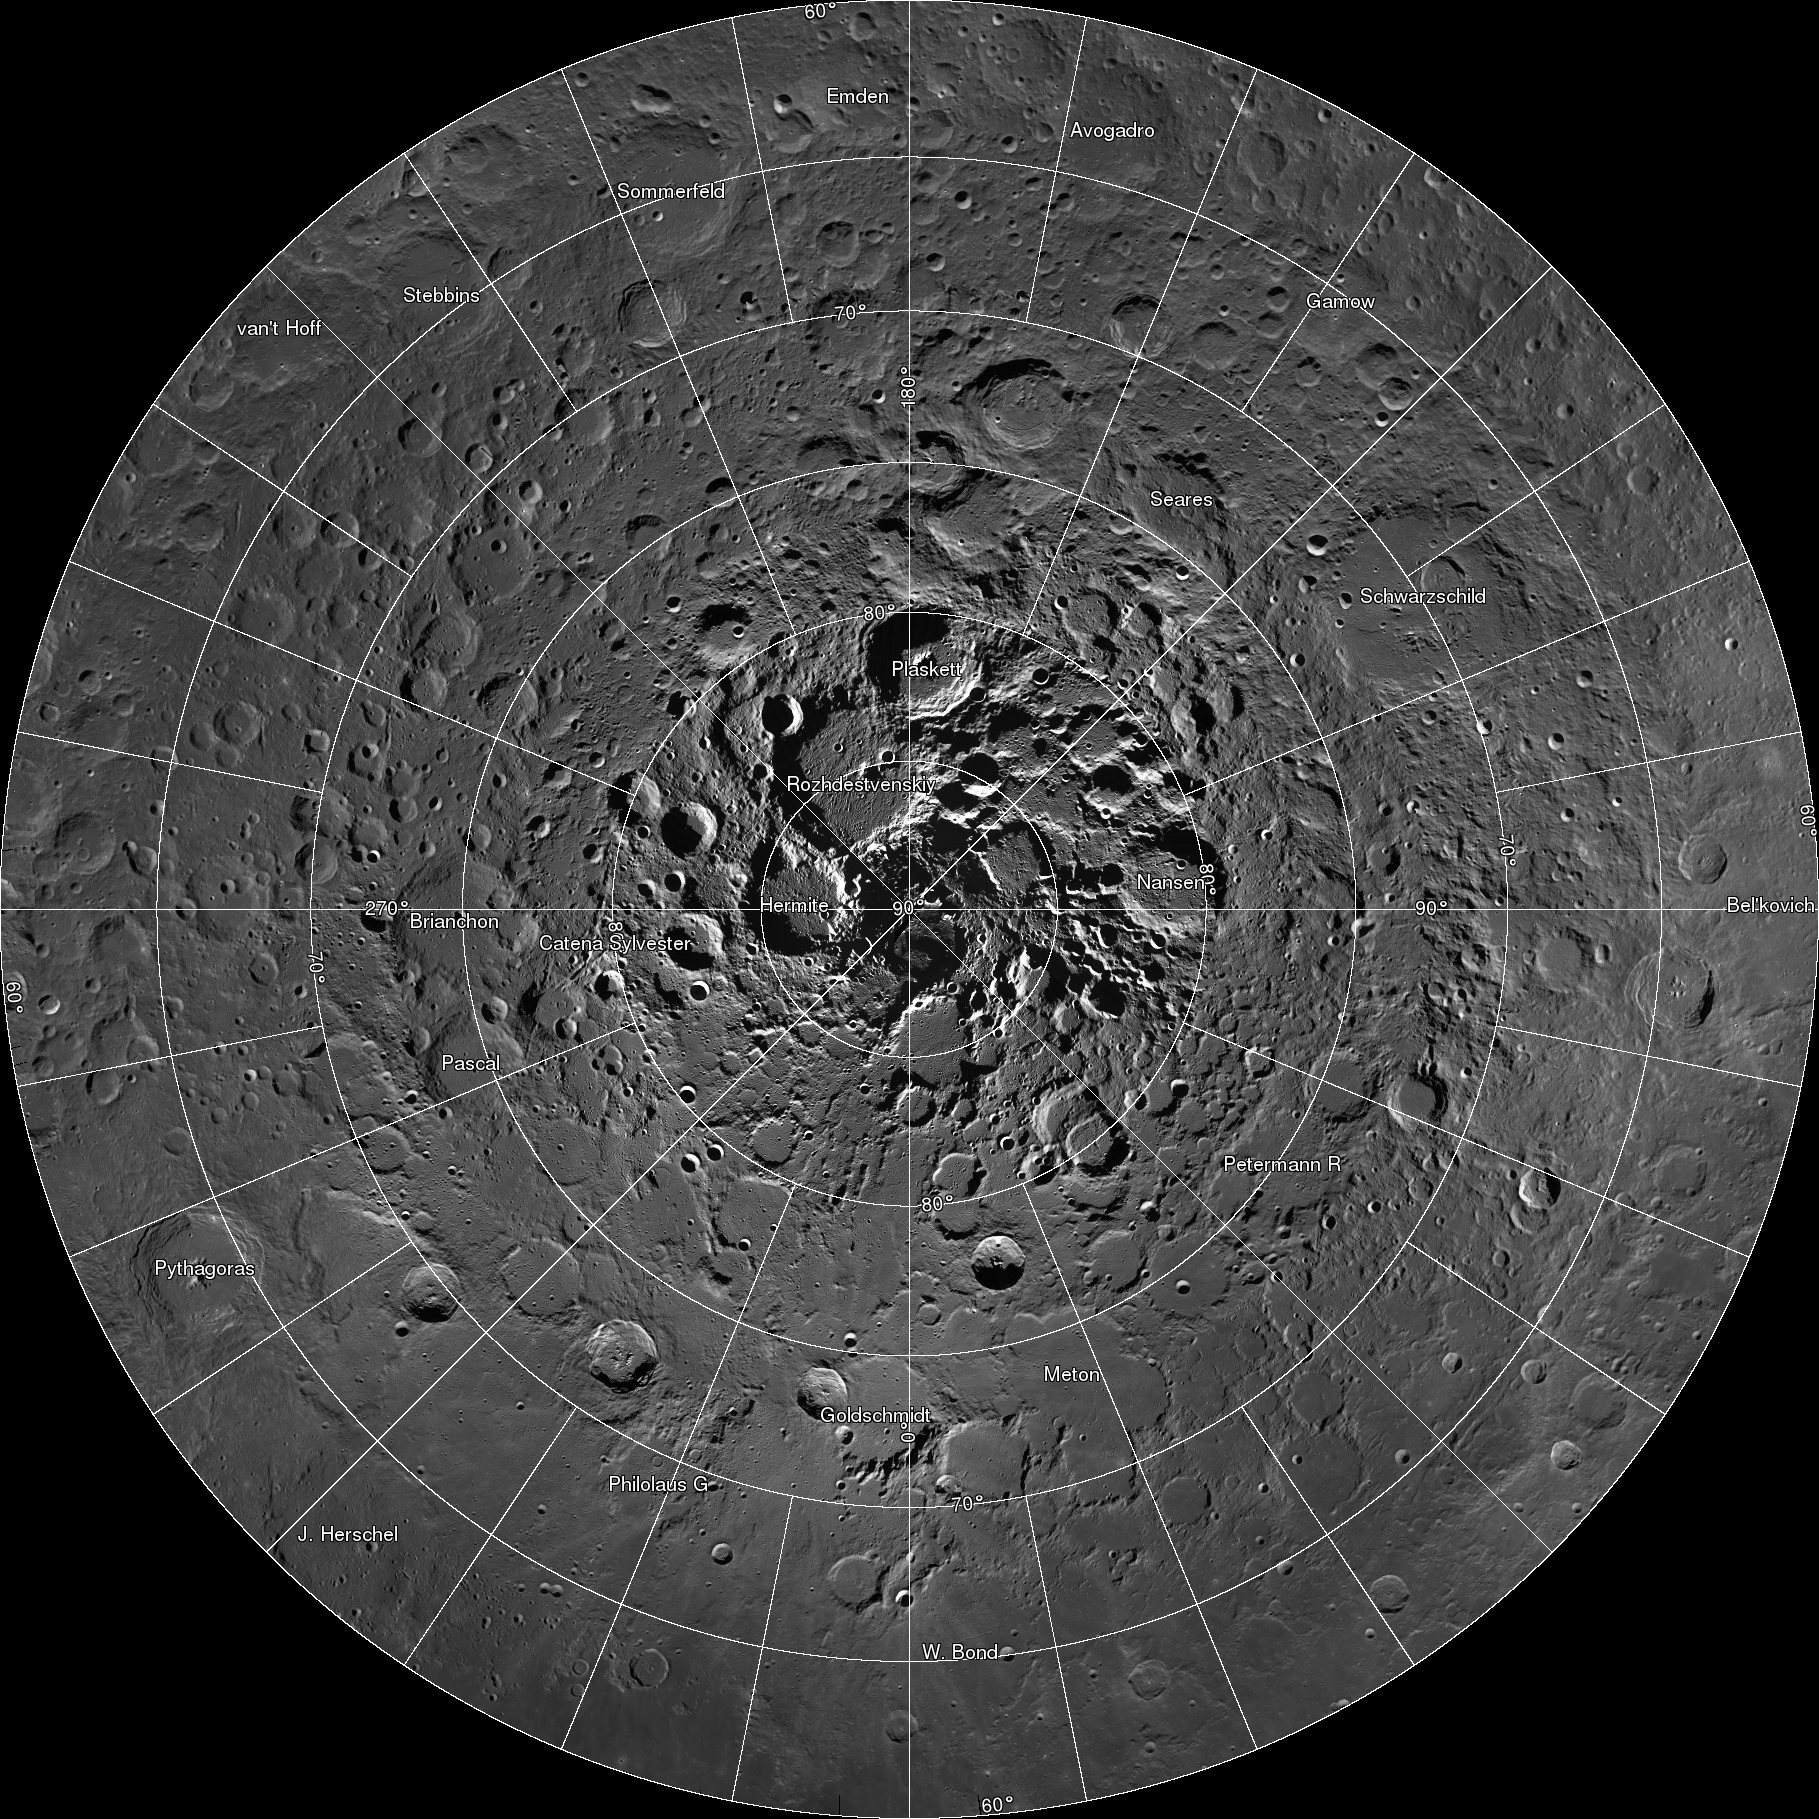

NASA Releases First Interactive Mosaic of Lunar North Pole

Scientists, using cameras aboard NASA’s Lunar Reconnaissance Orbiter (LRO), have created the largest high resolution mosaic of our moon’s north polar region. The six-and-a-half feet (two-meters)-per-pixel images cover an area equal to more than one-quarter of the United States.

The images making up the mosaic were taken by the two LRO Narrow Angle Cameras, which are part of the instrument suite known as the Lunar Reconnaissance Orbiter Camera (LROC). The cameras can record a tremendous dynamic range of lit and shadowed areas.

Web viewers can zoom in and out, and pan around an area. Constructed from 10,581 pictures, the mosaic provides enough detail to see textures and subtle shading of the lunar terrain. Consistent lighting throughout the images makes it easy to compare different regions.

To view the image with zoom and pan capability, visit http://lroc.sese.asu.edu/gigapan.

NASA’s Goddard Space Flight Center built and manages the mission for the Exploration Systems Mission Directorate at NASA Headquarters in Washington. The Lunar Reconnaissance Orbiter Camera was designed to acquire data for landing site certification and to conduct polar illumination studies and global mapping. Operated by Arizona State University, LROC consists of a pair of narrow-angle cameras (NAC) and a single wide-angle camera (WAC).

Credit: NASA/GSFC/Arizona State University